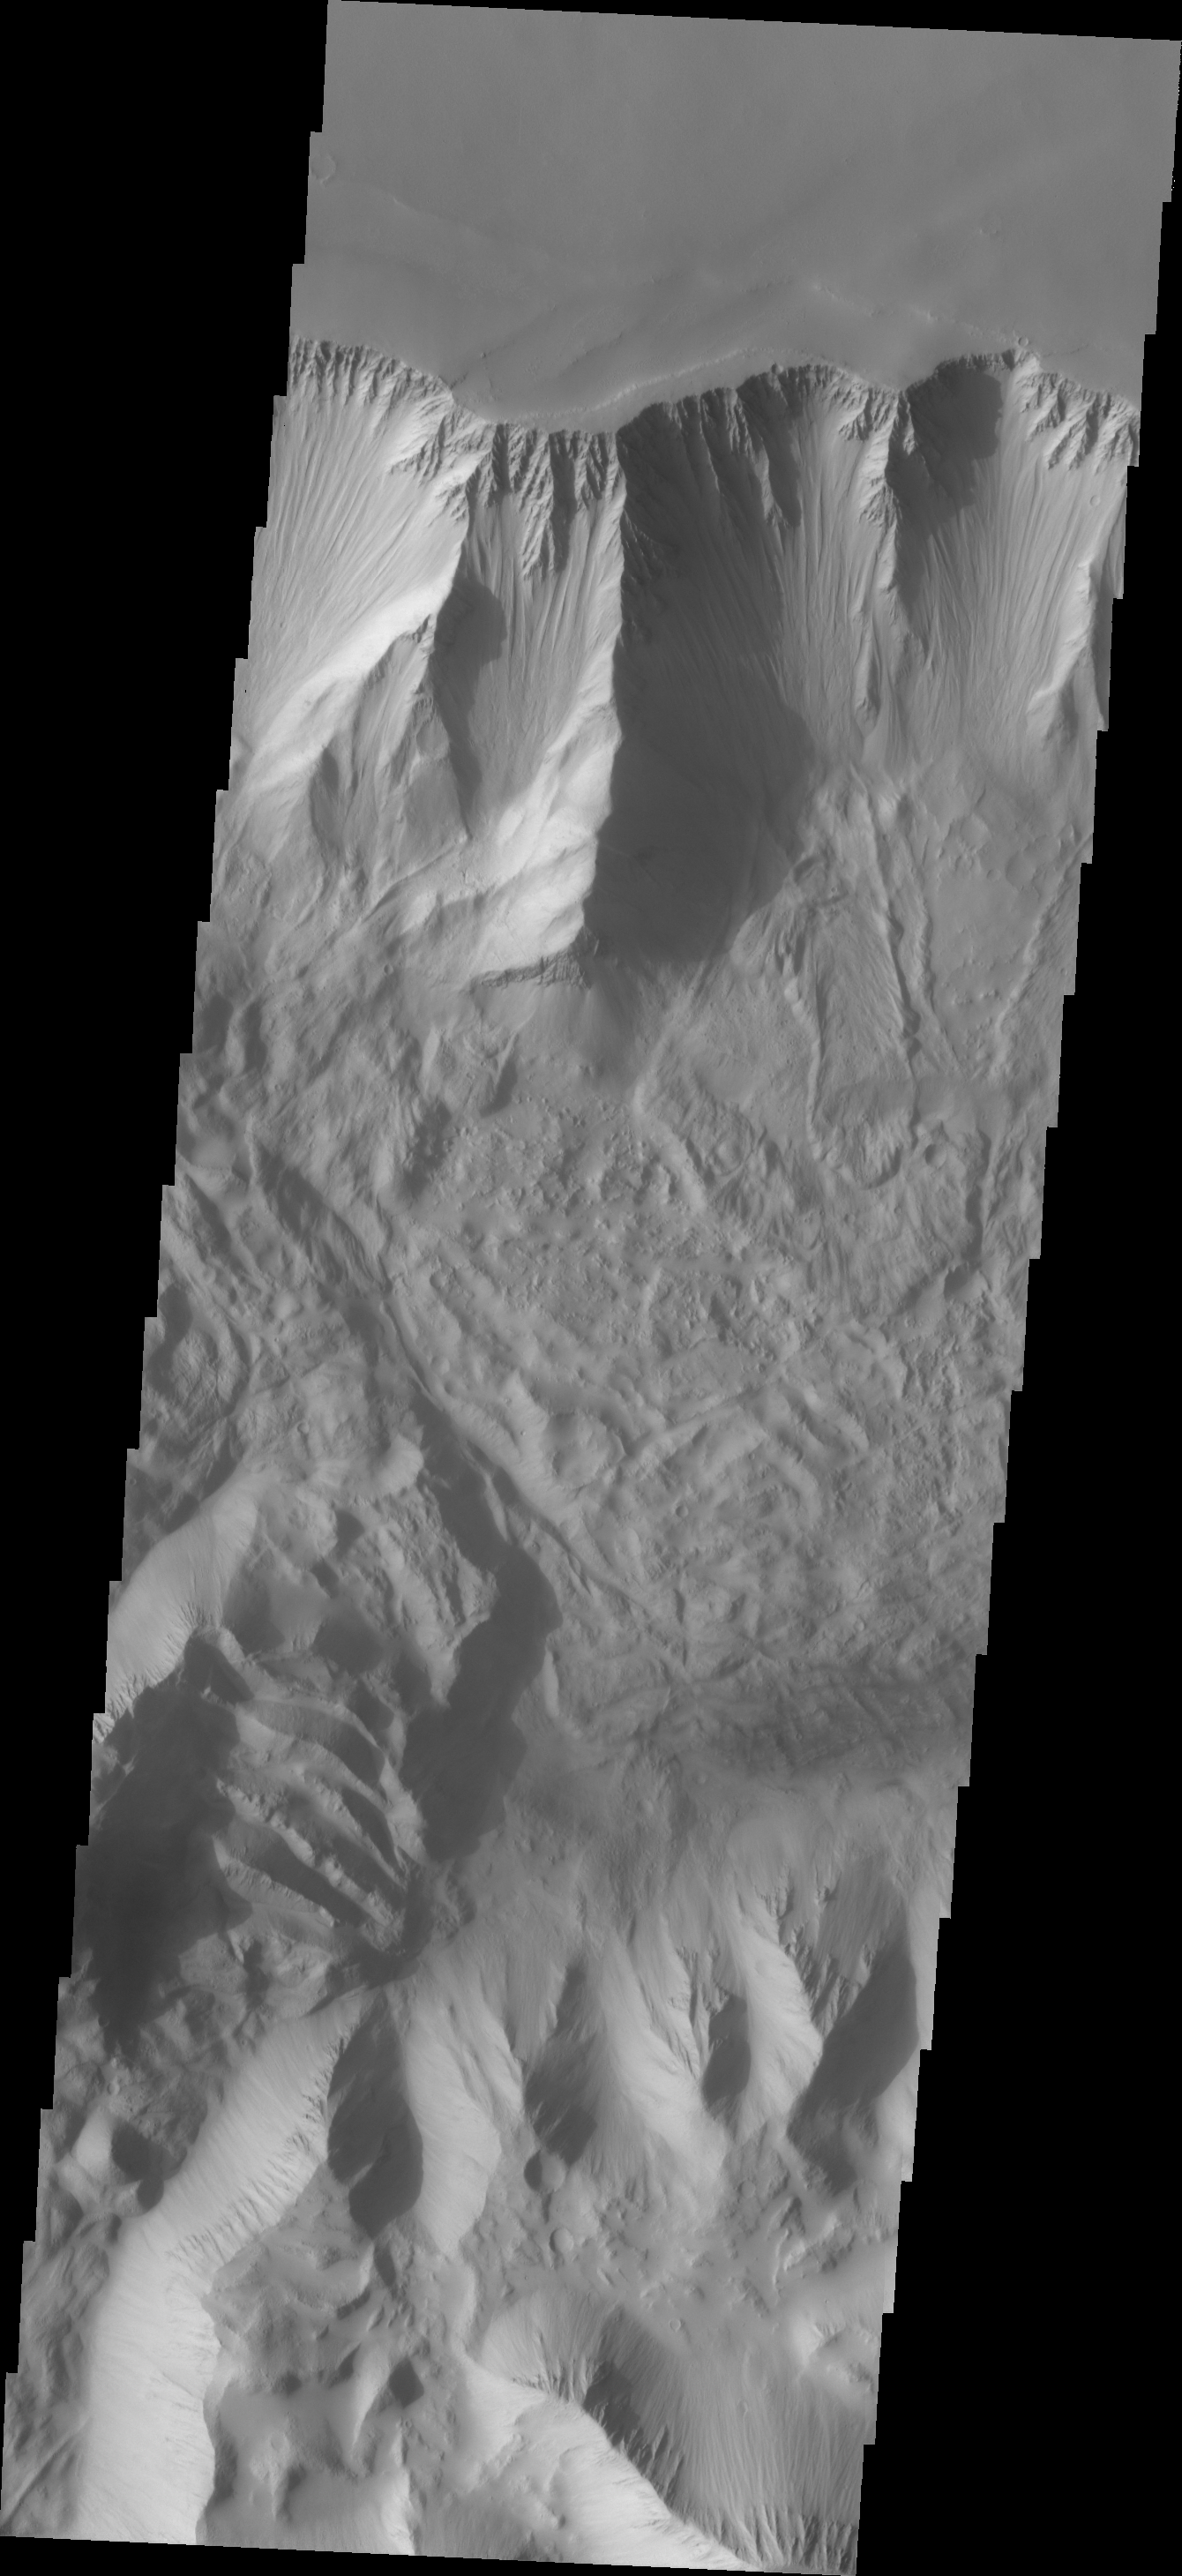

Investigating Mars: Tithonium Chasma

This VIS image of Tithonium Chasma shows the canyon wall at the top of the frame and the cliff face of the opposite side of the canyon at the bottom of the image. Most of the floor has been covered with the deposits of large volume landslides. Near the top-right portion of the canyon wall several smaller lobate landslide deposits are visible.

Tithonium Chasma has numerous large landslide deposits. The resistant material of the plateau surface forms the linear ridges of the canyon wall. Large landslides have changed the walls and floor of the canyon. A landslide is a failure of slope due to gravity. They initiate due to several reasons. A lower layer of poorly cemented/resistant material may have been eroded, undermining the wall above which then collapses; earth quake seismic waves can cause the slope to collapse; and even an impact event near the canyon wall can cause collapse. As millions of tons of material fall and slide down slope a scalloped cavity forms at the upper part where the slope failure occurred. At the material speeds downhill it will pick up more of the underlying slope, increasing the volume of material entrained into the landslide. Whereas some landslides spread across the canyon floor forming lobate deposits, very large volume slope failures will completely fill the canyon floor in a large complex region of chaotic blocks.

Tithonium Chasma is at the western end of Valles Marineris. Valles Marineris is over 4000 kilometers long, wider than the United States. Tithonium Chasma is almost 810 kilometers long (499 miles), 50 kilometers wide and over 6 kilometers deep. In comparison, the Grand Canyon in Arizona is about 175 kilometers long, 30 kilometers wide, and only 2 kilometers deep. The canyons of Valles Marineris were formed by extensive fracturing and pulling apart of the crust during the uplift of the vast Tharsis plateau. Landslides have enlarged the canyon walls and created deposits on the canyon floor. Weathering of the surface and influx of dust and sand have modified the canyon floor, both creating and modifying layered materials.

The Odyssey spacecraft has spent over 15 years in orbit around Mars, circling the planet more than 71,000 times. It holds the record for longest working spacecraft at Mars. THEMIS, the IR/VIS camera system, has collected data for the entire mission and provides images covering all seasons and lighting conditions. Over the years many features of interest have received repeated imaging, building up a suite of images covering the entire feature. From the deepest chasma to the tallest volcano, individual dunes inside craters and dune fields that encircle the north pole, channels carved by water and lava, and a variety of other feature, THEMIS has imaged them all. For the next several months the image of the day will focus on the Tharsis volcanoes, the various chasmata of Valles Marineris, and the major dunes fields. We hope you enjoy these images!

Credit: NASA/JPL-Caltech/ASU